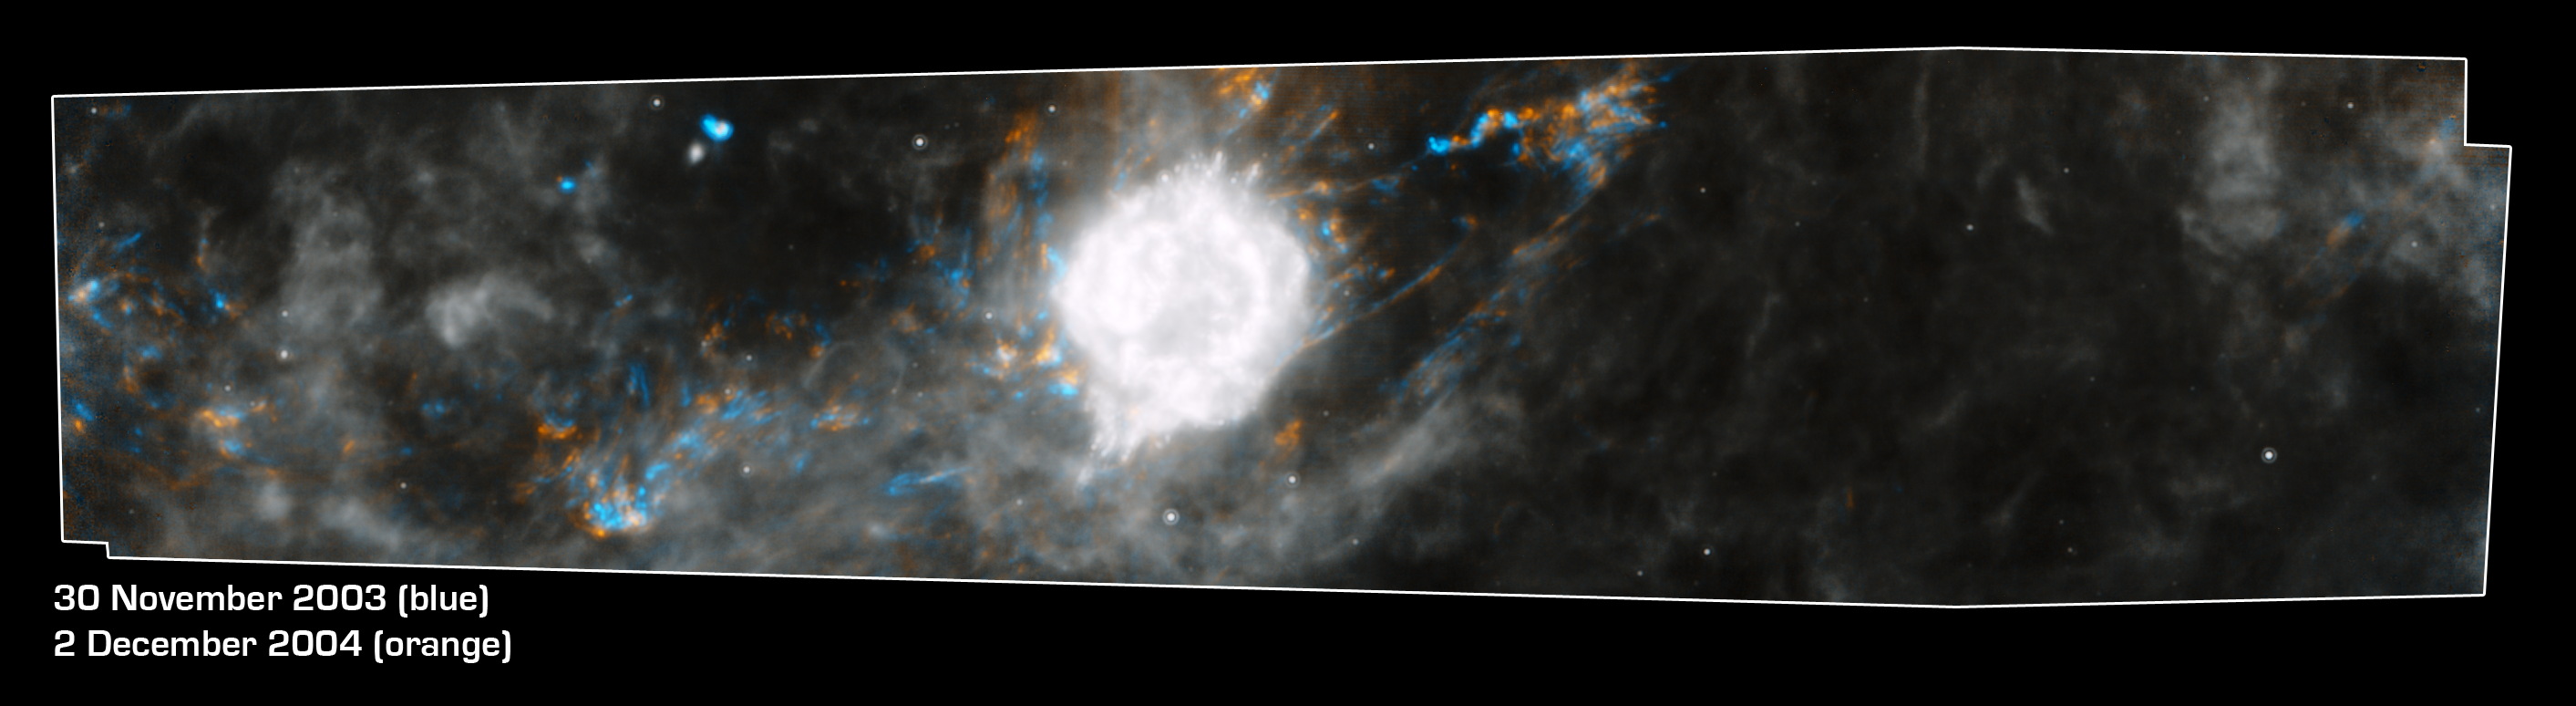

Dead Star Rumbles

Composite of Supernova Remnant Cassiopeia A

This Spitzer Space Telescope composite shows the supernova remnant Cassiopeia A (white ball) and surrounding clouds of dust (gray, orange and blue). It consists of two processed images taken one year apart. Dust features that have not changed over time appear gray, while those that have changed are colored blue or orange. Blue represents an earlier time and orange, a later time.

These observations illustrate that a blast of light from Cassiopeia A is waltzing outward through the dusty skies. This dance, called an “infrared echo,” began when the remnant erupted about 50 years ago.

Cassiopeia A is the remnant of a once massive star that died in a violent supernova explosion 325 years ago. It consists of a dead star, called a neutron star, and a surrounding shell of material that was blasted off as the star died. This remnant is located 10,000 light-years away in the northern constellation Cassiopeia.

An infrared echo is created when a star explodes or erupts, flashing light into surrounding clumps of dust. As the light zips through the dust clumps, it heats them up, causing them to glow successively in infrared, like a chain of Christmas bulbs lighting up one by one. The result is an optical illusion, in which the dust appears to be flying outward at the speed of light. This apparent motion can be seen here by the shift in colored dust clumps.

Echoes are distinct from supernova shockwaves, which are made up material that is swept up and hurled outward by exploding stars.

This infrared echo is the largest ever seen, stretching more than 50 light-years away from Cassiopeia A. If viewed from Earth, the entire movie frame would take up the same amount of space as two full moons.

Hints of an older infrared echo from Cassiopeia A’s supernova explosion hundreds of years ago can also be seen.

The earlier Spitzer image was taken on November 30, 2003, and the later, on December 2, 2004.

Credit: NASA/JPL-Caltech/University of Arizona